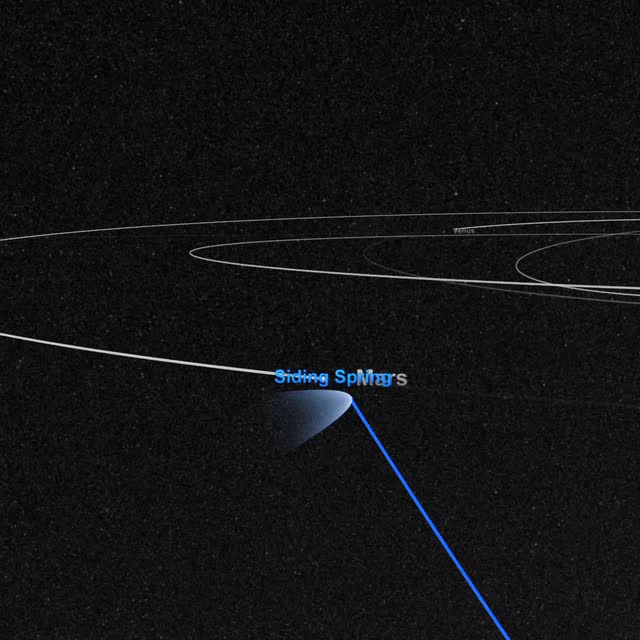

Comet Siding Spring Mars Flyby

On October 19, Comet Siding Spring will pass within 88,000 miles of Mars – just one third of the distance from the Earth to the Moon! Traveling at 33 miles per second and weighing as much as a small mountain, the comet hails from the outer fringes of our solar system, originating in a region of icy debris known as the Oort cloud. Comets from the Oort cloud are both ancient and rare. Since this is Comet Siding Spring’s first trip through the inner solar system, scientists are excited to learn more about its composition and the effects of its gas and dust on the Mars upper atmosphere. NASA will be watching closely before, during, and after the flyby with its entire fleet of Mars orbiters and rovers, along with the Hubble Space Telescope and dozens of instruments on Earth. The encounter is certain to teach us more about Oort cloud comets, the Martian atmosphere, and the solar system’s earliest ingredients.

Credit: NASA’s Goddard Space Flight Center